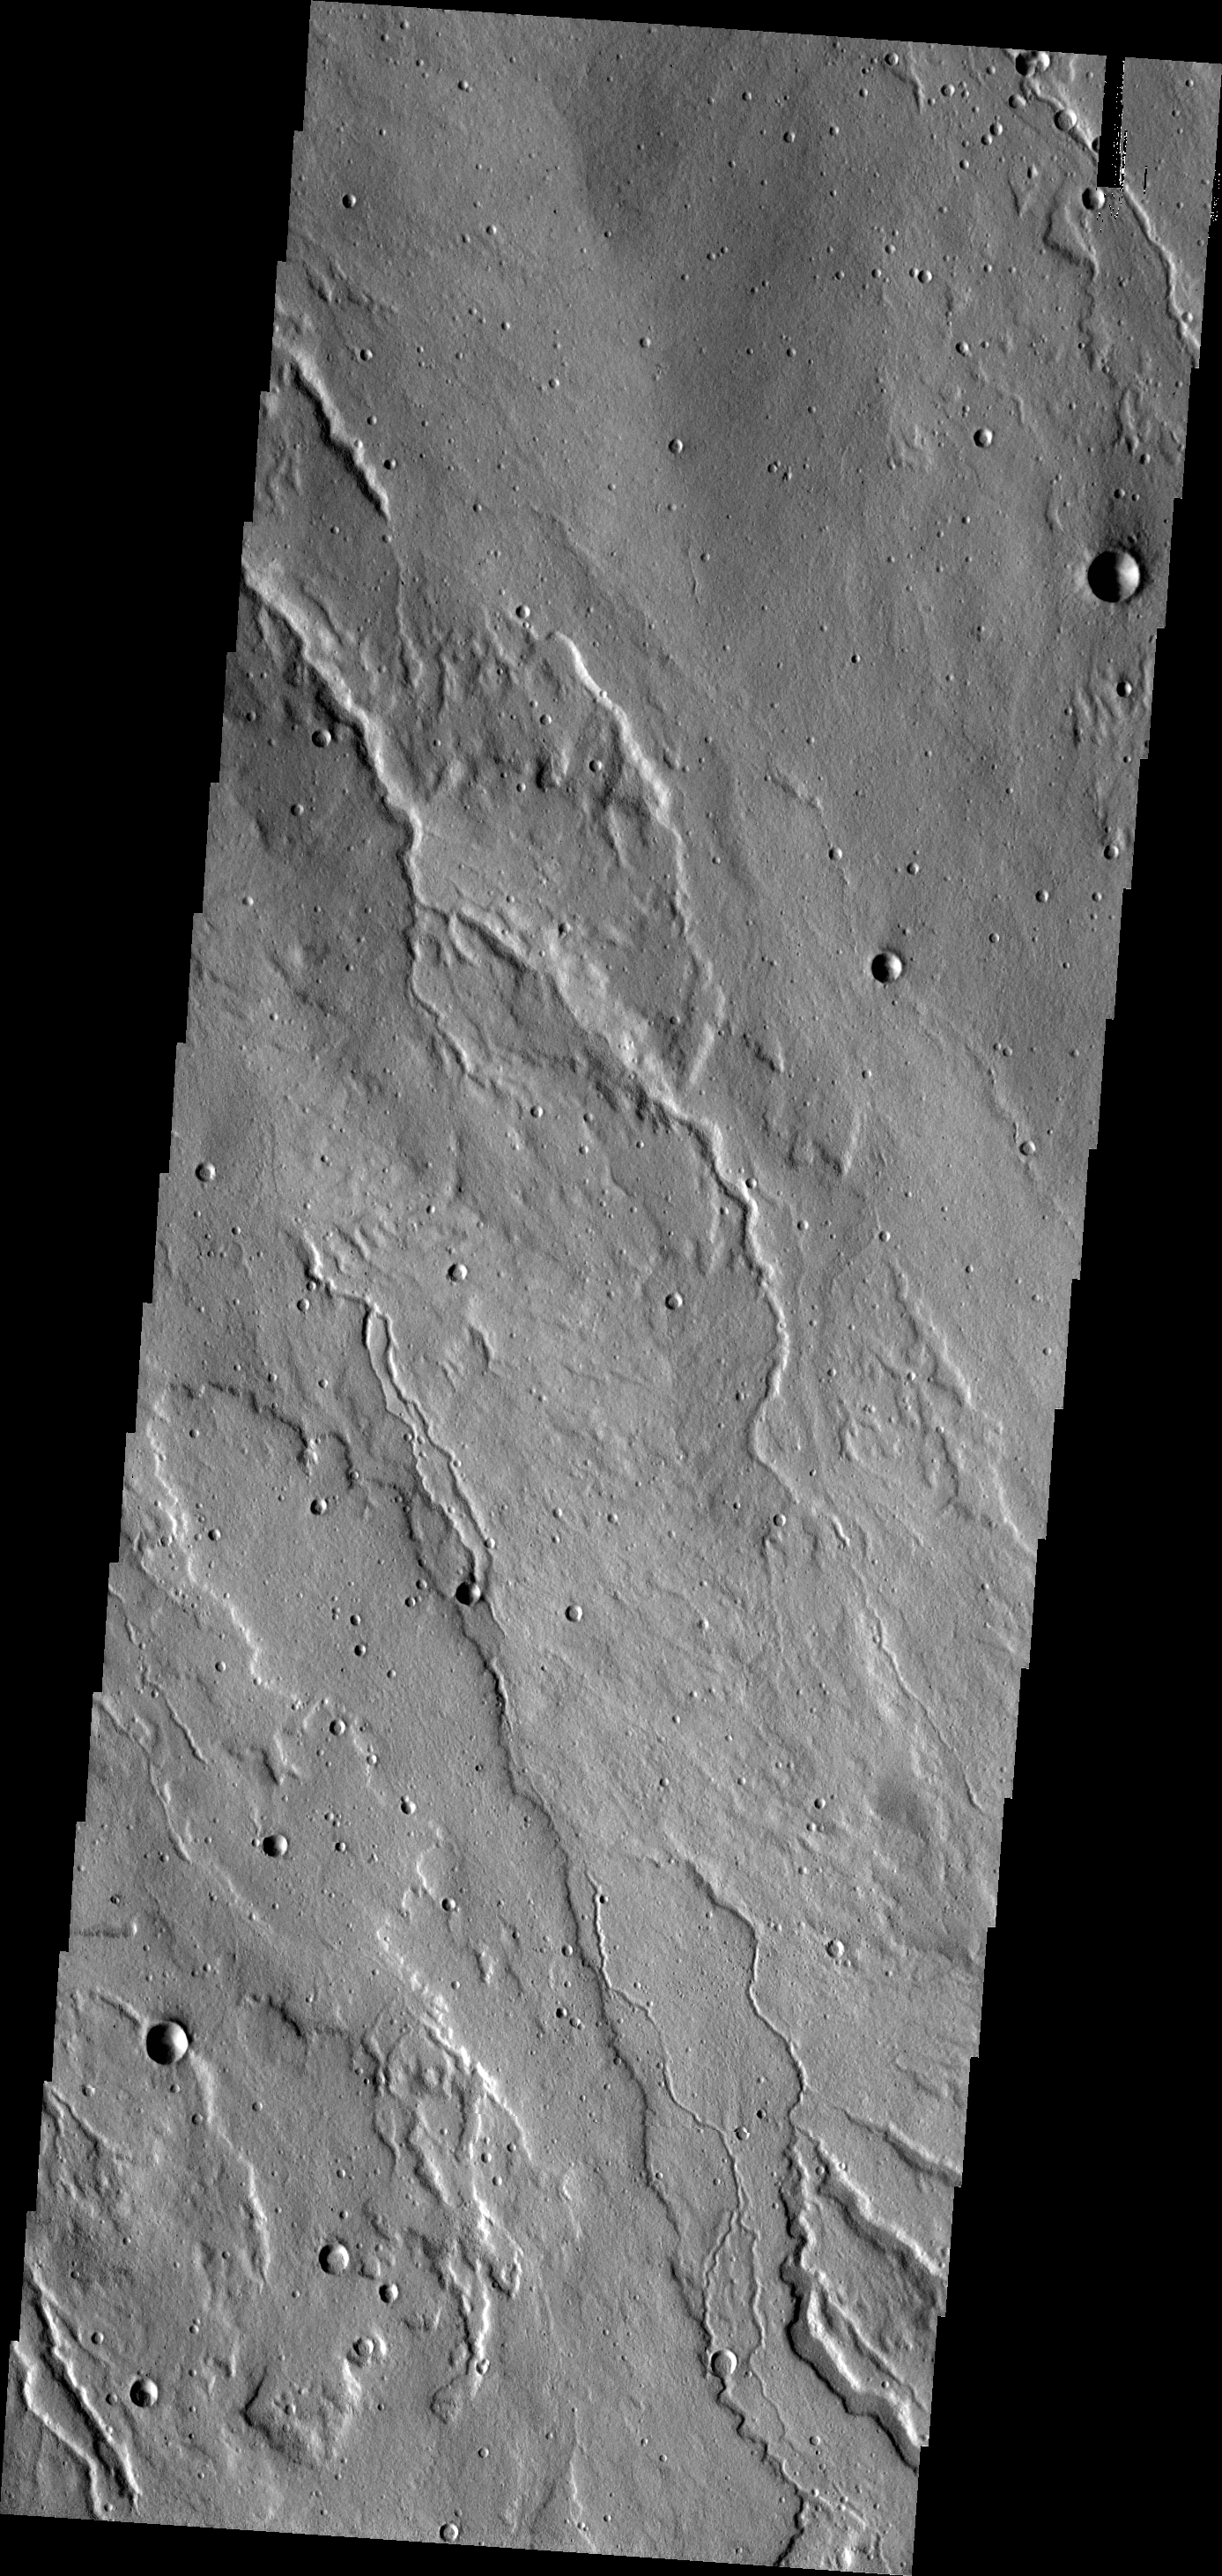

Channels

The channels in this VIS image are located on the western flank of Alba Mons.

Credit: NASA/JPL-Caltech/ASU